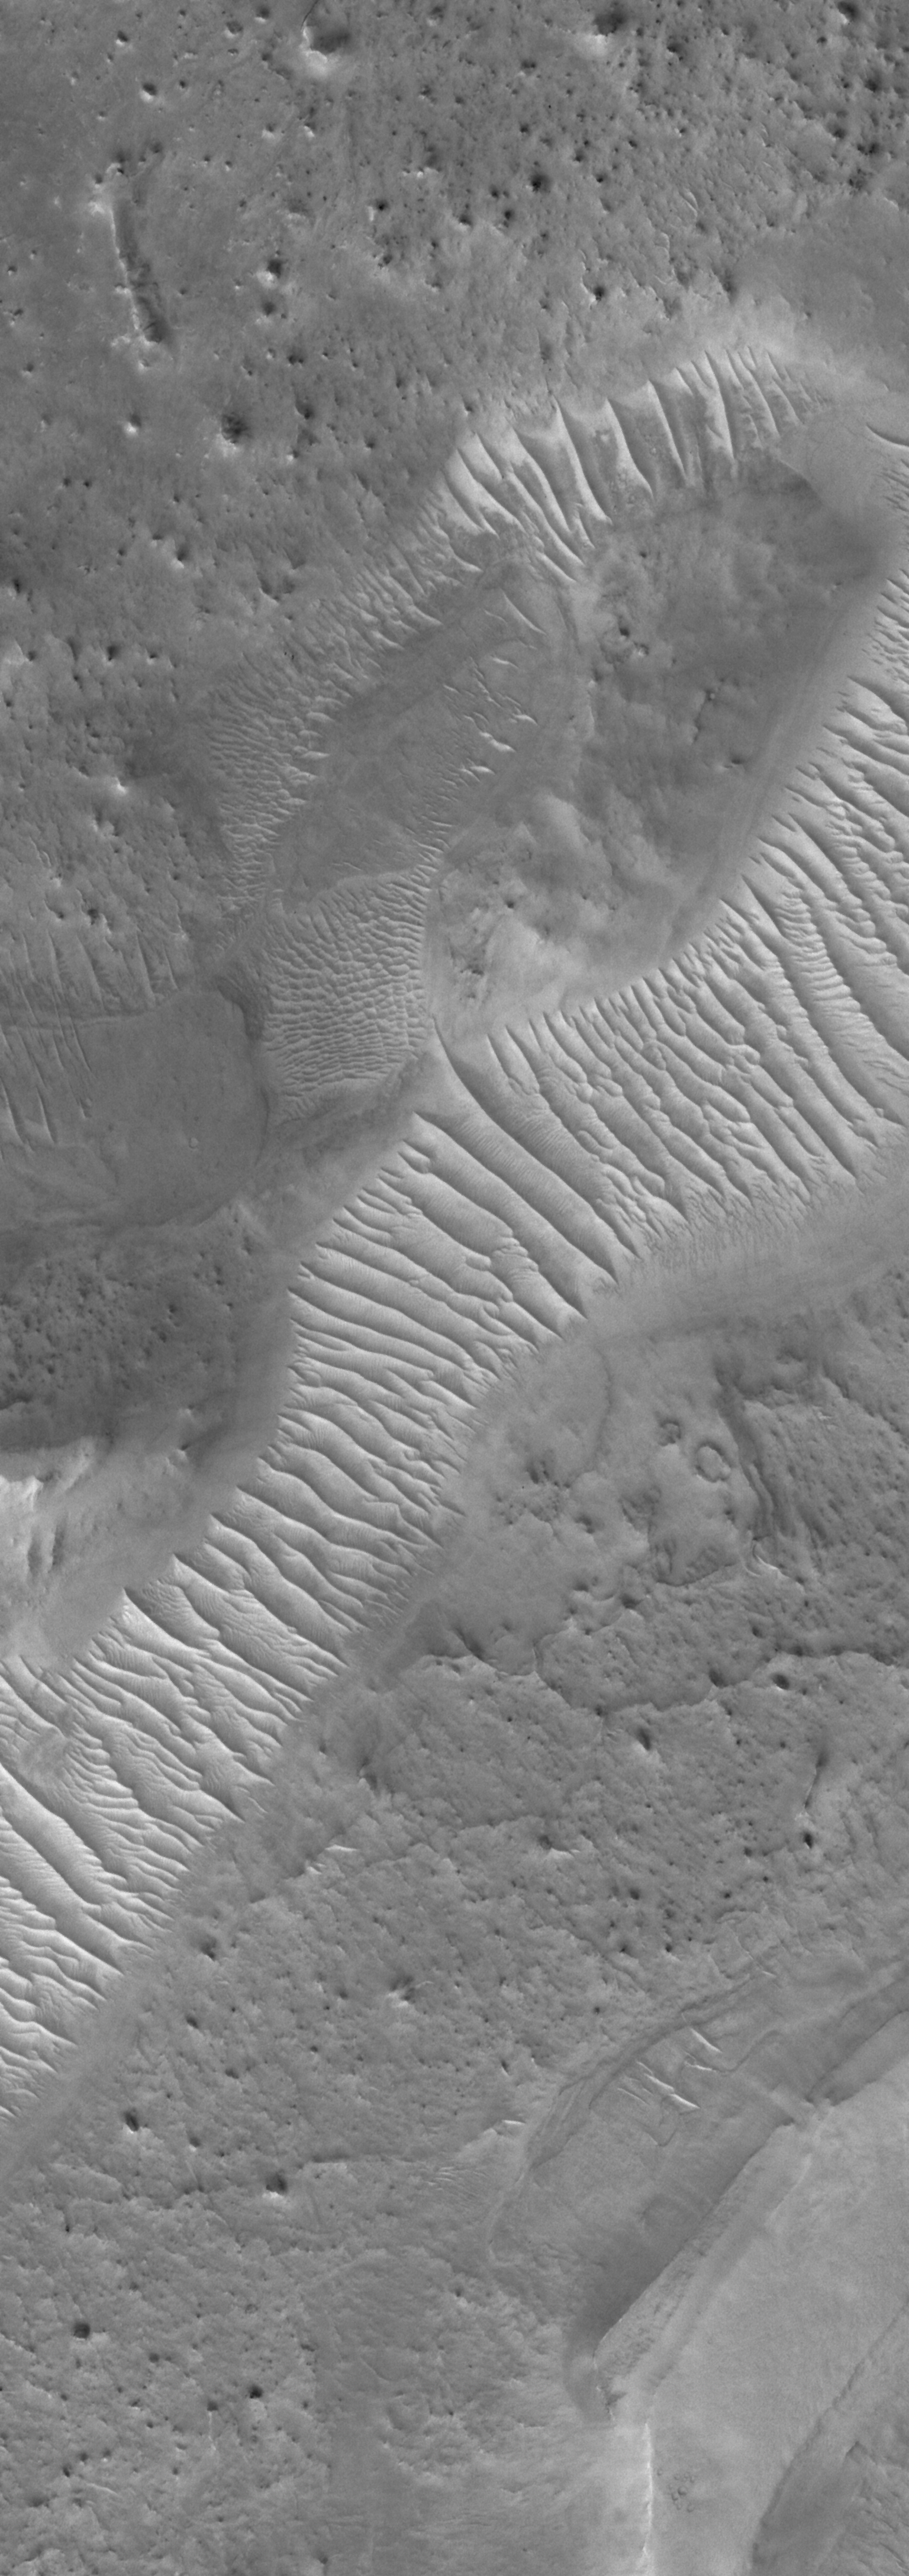

Ripple Belt

16 July 2006
This Mars Global Surveyor (MGS) Mars Orbiter Camera (MOC) image shows windblown materials that have collected and been shaped into large ripples in a valley in the Auqakuh Vallis system in northeastern Arabia Terra, Mars.

Location near: 29.1°N, 299.6°W
Image width: ~2 km (~1.2 mi)
Illumination from: lower left
Season: Northern Winter

Credit: NASA/JPL/Malin Space Science Systems